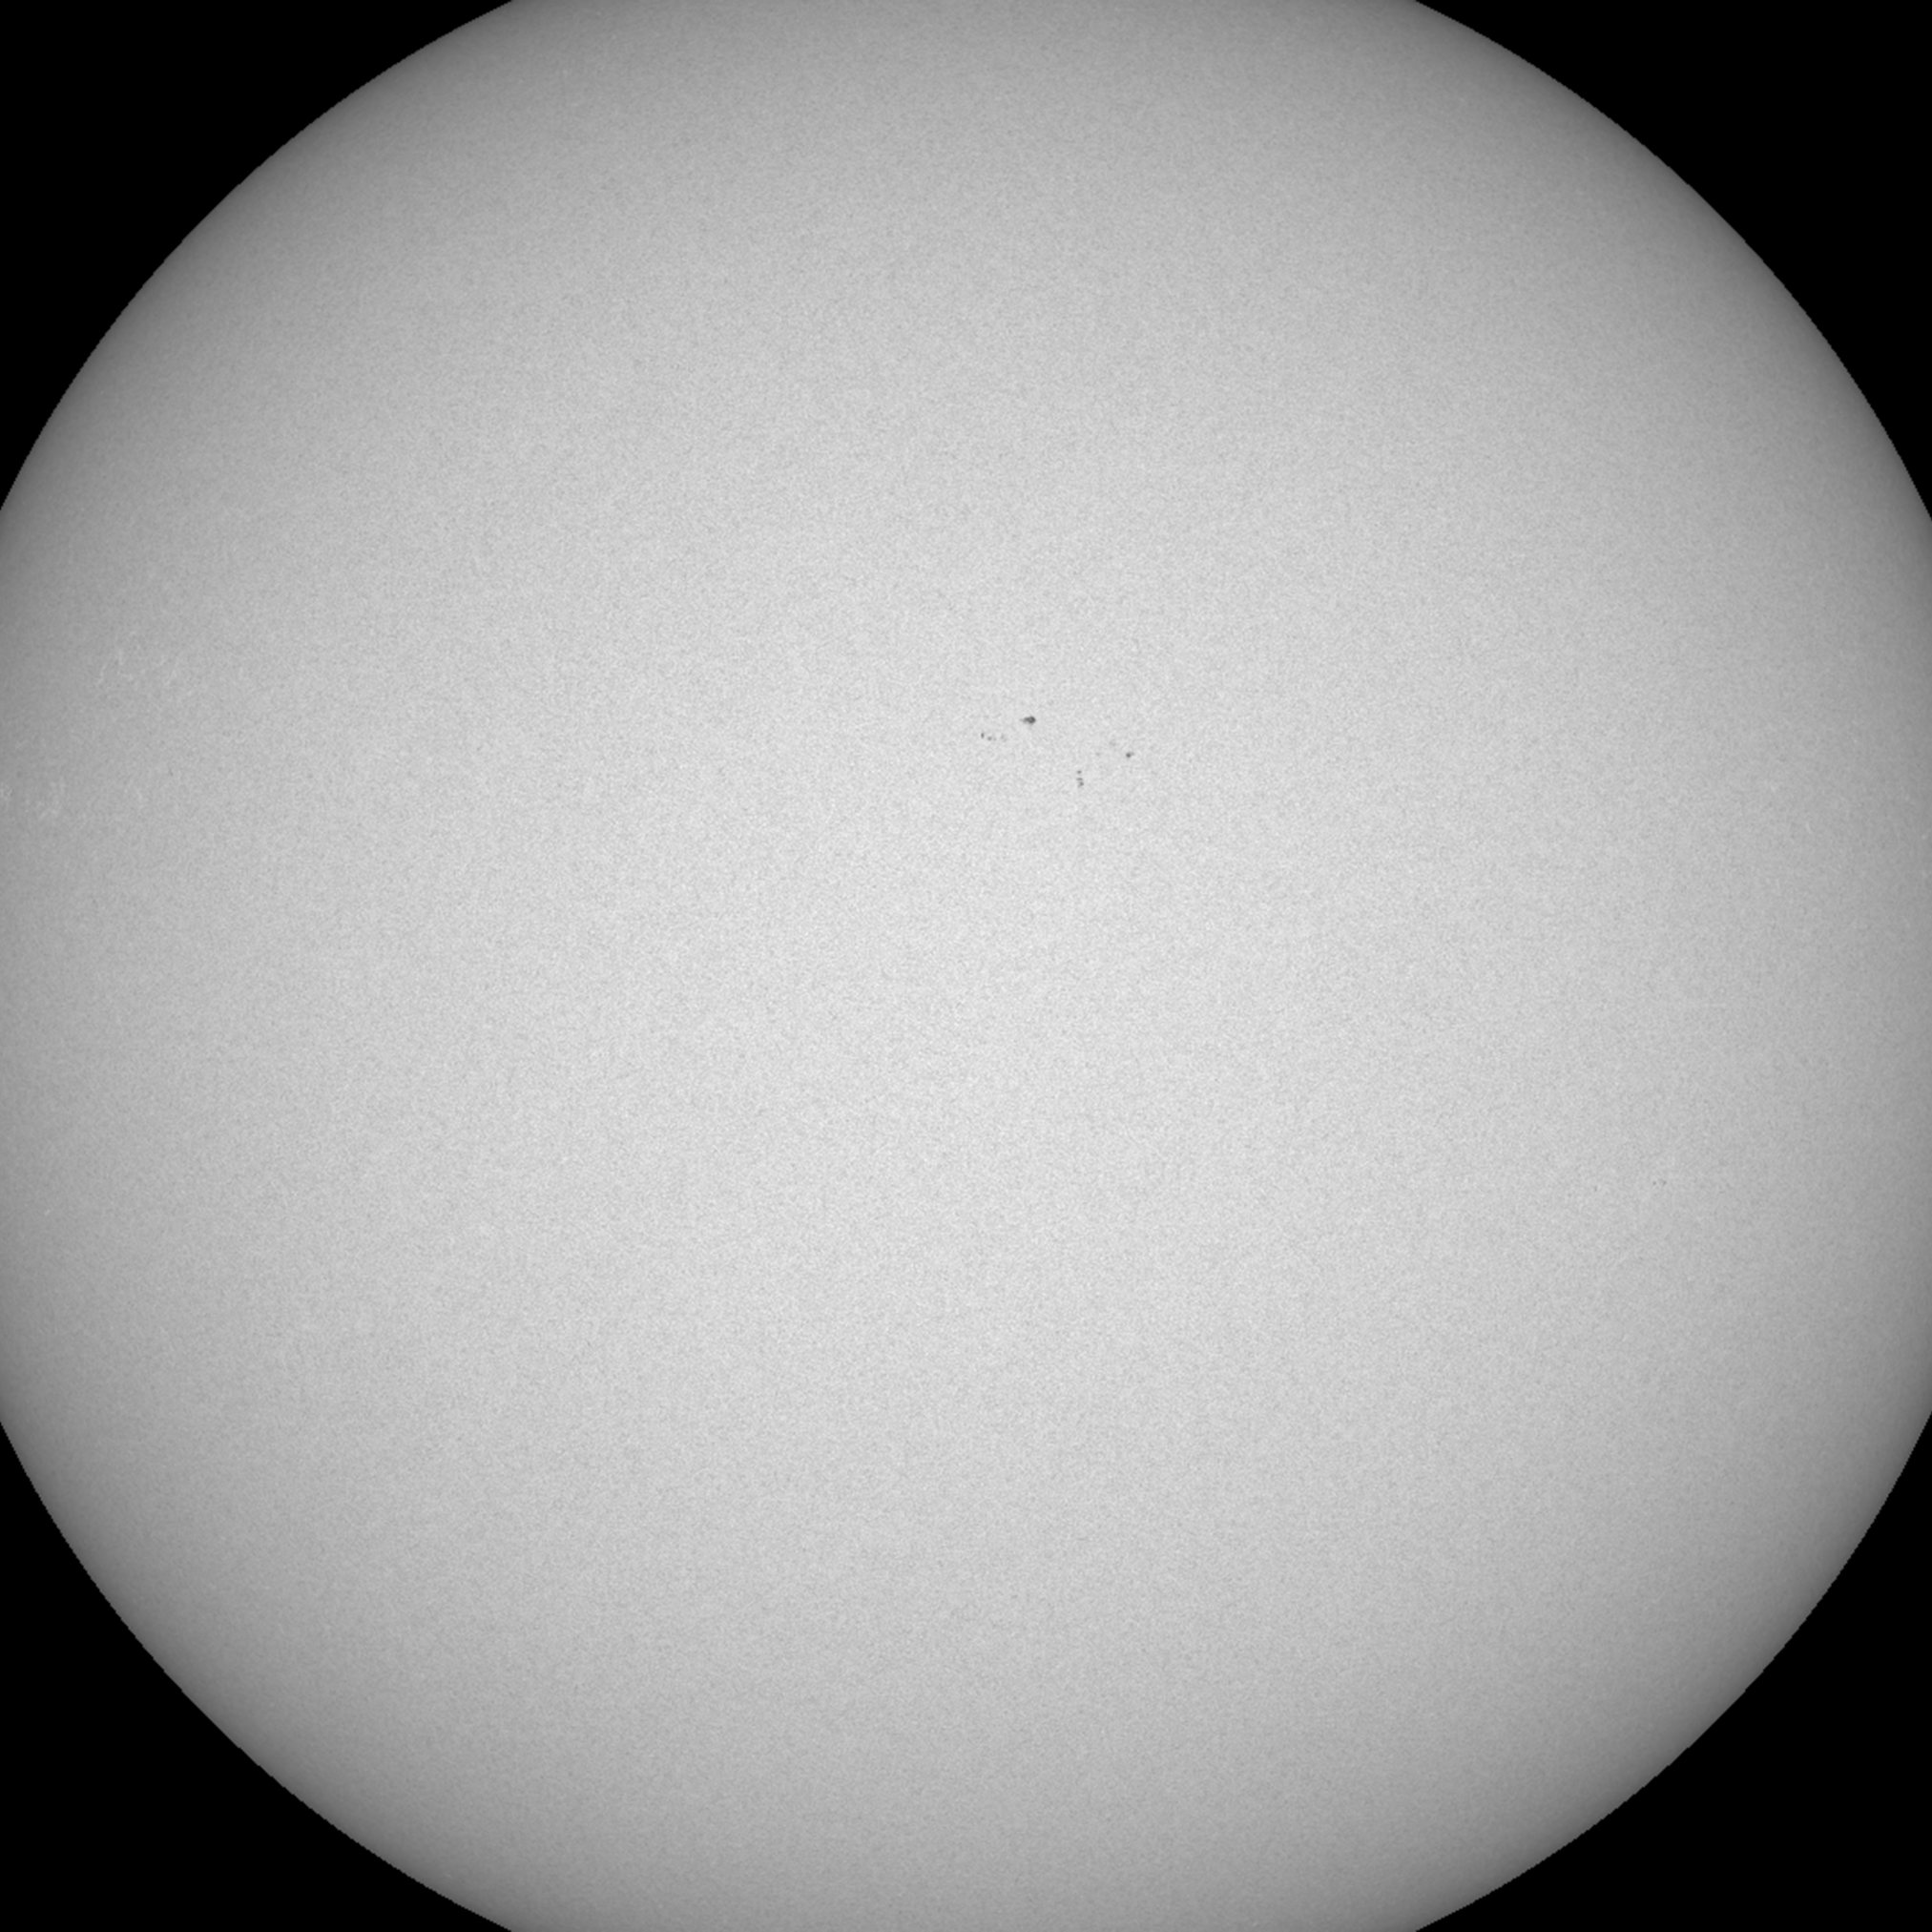

Almost Spotless

This week the sun was hitting its lowest level of solar activity since 2011 (Nov. 14-18, 2016) as it gradually marches toward solar minimum. This activity is usually measured by sunspot count and over the past several days the sun has been almost spotless. The sun has a pendulum-like pattern of solar cycle of activity that extends over about an 11-year period. The last peak of activity was in early 2014. At this point in time, the sunspot numbers seem to be sliding downwards faster than expected, though the solar minimum level should not occur until 2021. No doubt more and larger sunspots will inevitably appear, but we’ll just have to wait and see.

Movies
PIA21207_Spotless_Nov_big.mp4
PIA21207_Spotless_Nov_sm.mp4

SDO is managed by NASA’s Goddard Space Flight Center, Greenbelt, Maryland, for NASA’s Science Mission Directorate, Washington. Its Atmosphere Imaging Assembly was built by the Lockheed Martin Solar Astrophysics Laboratory (LMSAL), Palo Alto, California.

Credit: NASA/GSFC/Solar Dynamics Observatory